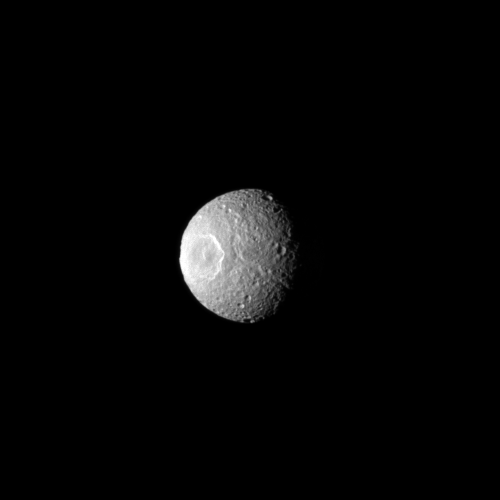

Staring Into Space

Herschel Crater features prominently on the moon Mimas in this Cassini spacecraft image, which gives the impression of an eye staring out into space.

Herschel Crater is about 130 kilometers, or 81 miles, wide and covers a significant part of the moon. This view looks toward the leading hemisphere of Mimas (396 kilometers, or 246 miles across). North on Mimas is up and rotated 1 degree to the right.

The image was taken in visible light with the Cassini spacecraft narrow-angle camera on March 3, 2010. The view was acquired at a distance of approximately 476,000 kilometers (296,000 miles) from Mimas and at a Sun-Mimas-spacecraft, or phase, angle of 56 degrees. Image scale is 3 kilometers (2 miles) per pixel.

The Cassini-Huygens mission is a cooperative project of NASA, the European Space Agency and the Italian Space Agency. The Jet Propulsion Laboratory, a division of the California Institute of Technology in Pasadena, manages the mission for NASA’s Science Mission Directorate, Washington, D.C. The Cassini orbiter and its two onboard cameras were designed, developed and assembled at JPL. The imaging operations center is based at the Space Science Institute in Boulder, Colo.

Credit: NASA/JPL/Space Science Institute